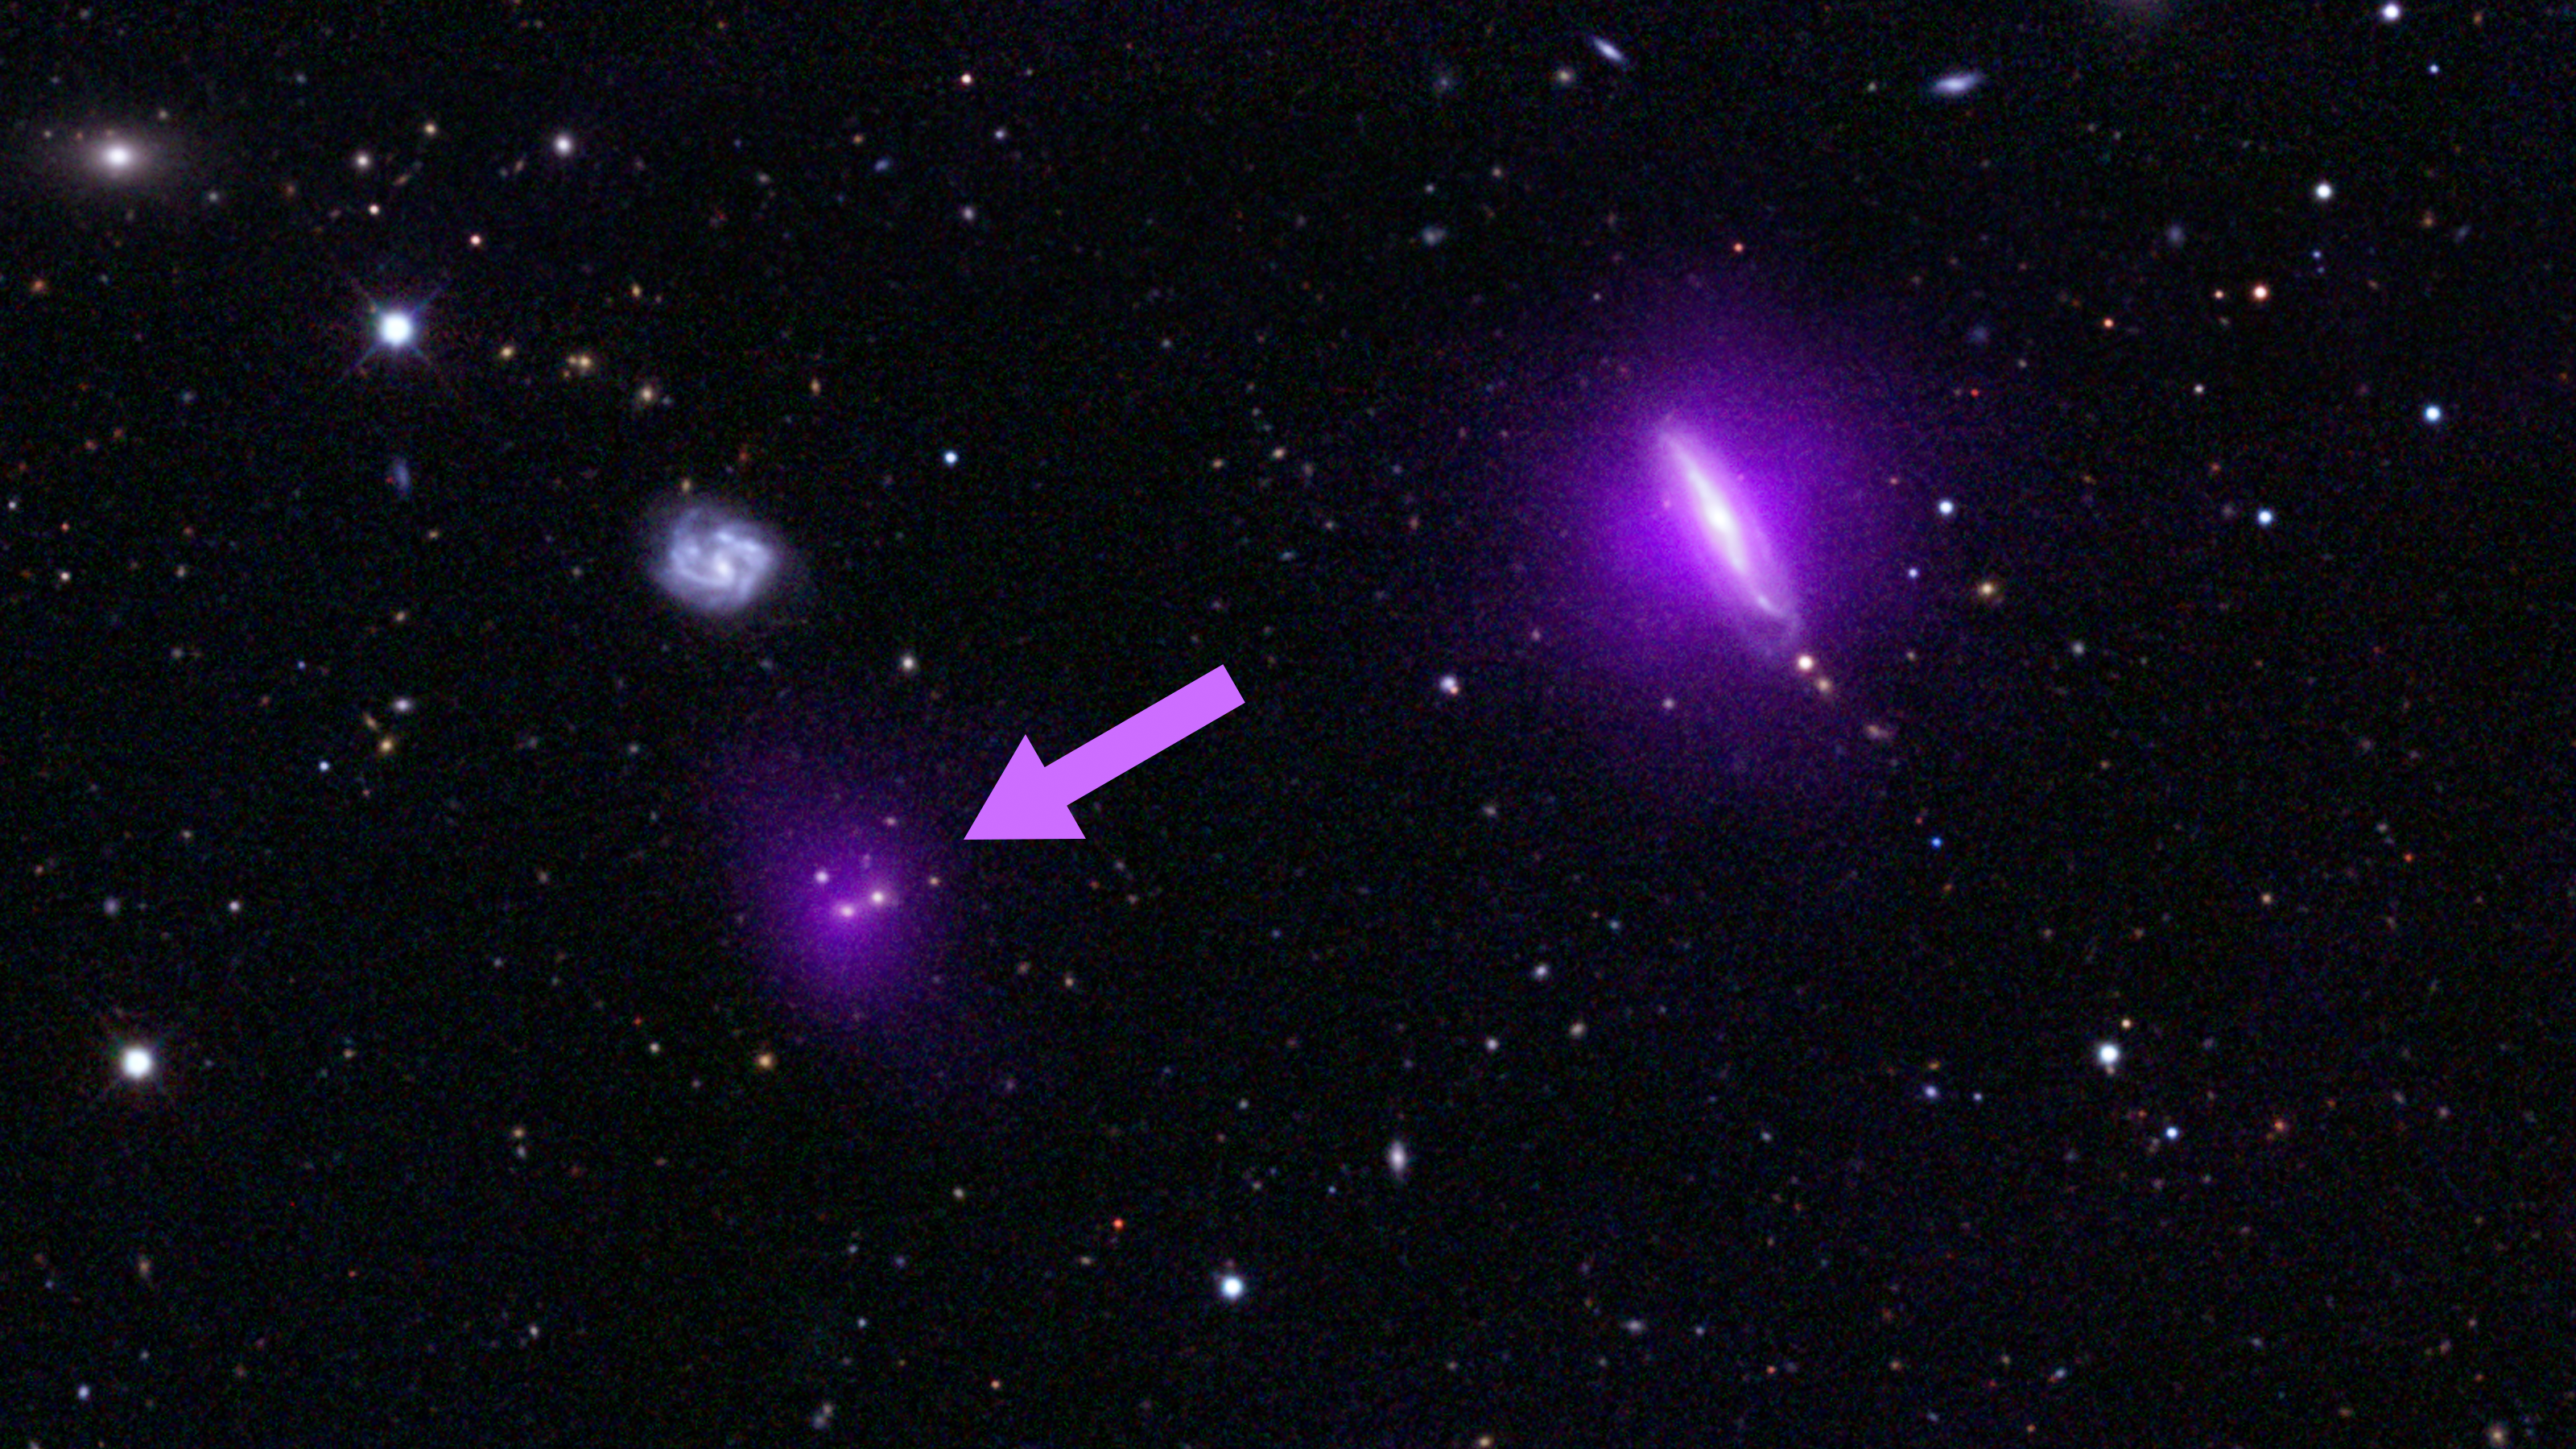

Black Holes Shine for NuSTAR (annotated)

An optical color image of galaxies is seen here overlaid with X-ray data (magenta) from NASA's Nuclear Spectroscopic Telescope Array (NuSTAR).

NuSTAR's serendipitous discovery in this field, indicated by the arrow, lies to the left of a galaxy, called IC 751, at which the telescope originally intended to look. Both magenta blobs show X-rays from massive black holes buried at the hearts of galaxies.

The optical image is from the Sloan Digital Sky Survey and a color composite of images over three different optical wavebands (the G, R, and I bands). The NuSTAR data shows X-rays in the 3 to 24 keV energy range.

Credit: NASA/JPL-Caltech